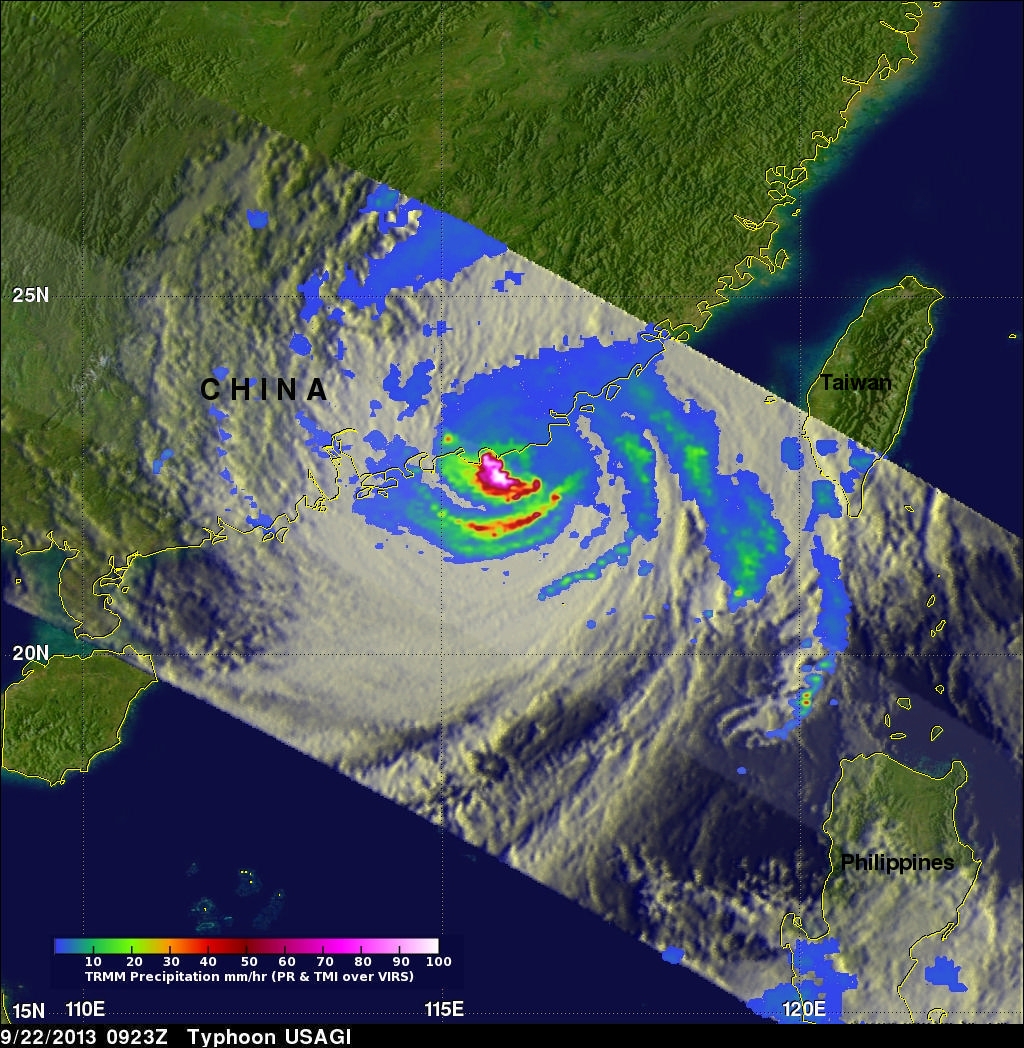

Typhoon Usagi approaching China

On Sept. 22 at 0923 UTC/5:23 a.m. EDT, just south of Usagi's eye where rain was falling at a rate of over 169mm/~6.7 inches per hour along China's coast. TRMM radar sliced through Usagi and found that heights of some thunderstorms were reaching only about 12 km /7.4 miles.

Credit: NASA/SSAI, Hal Pierce